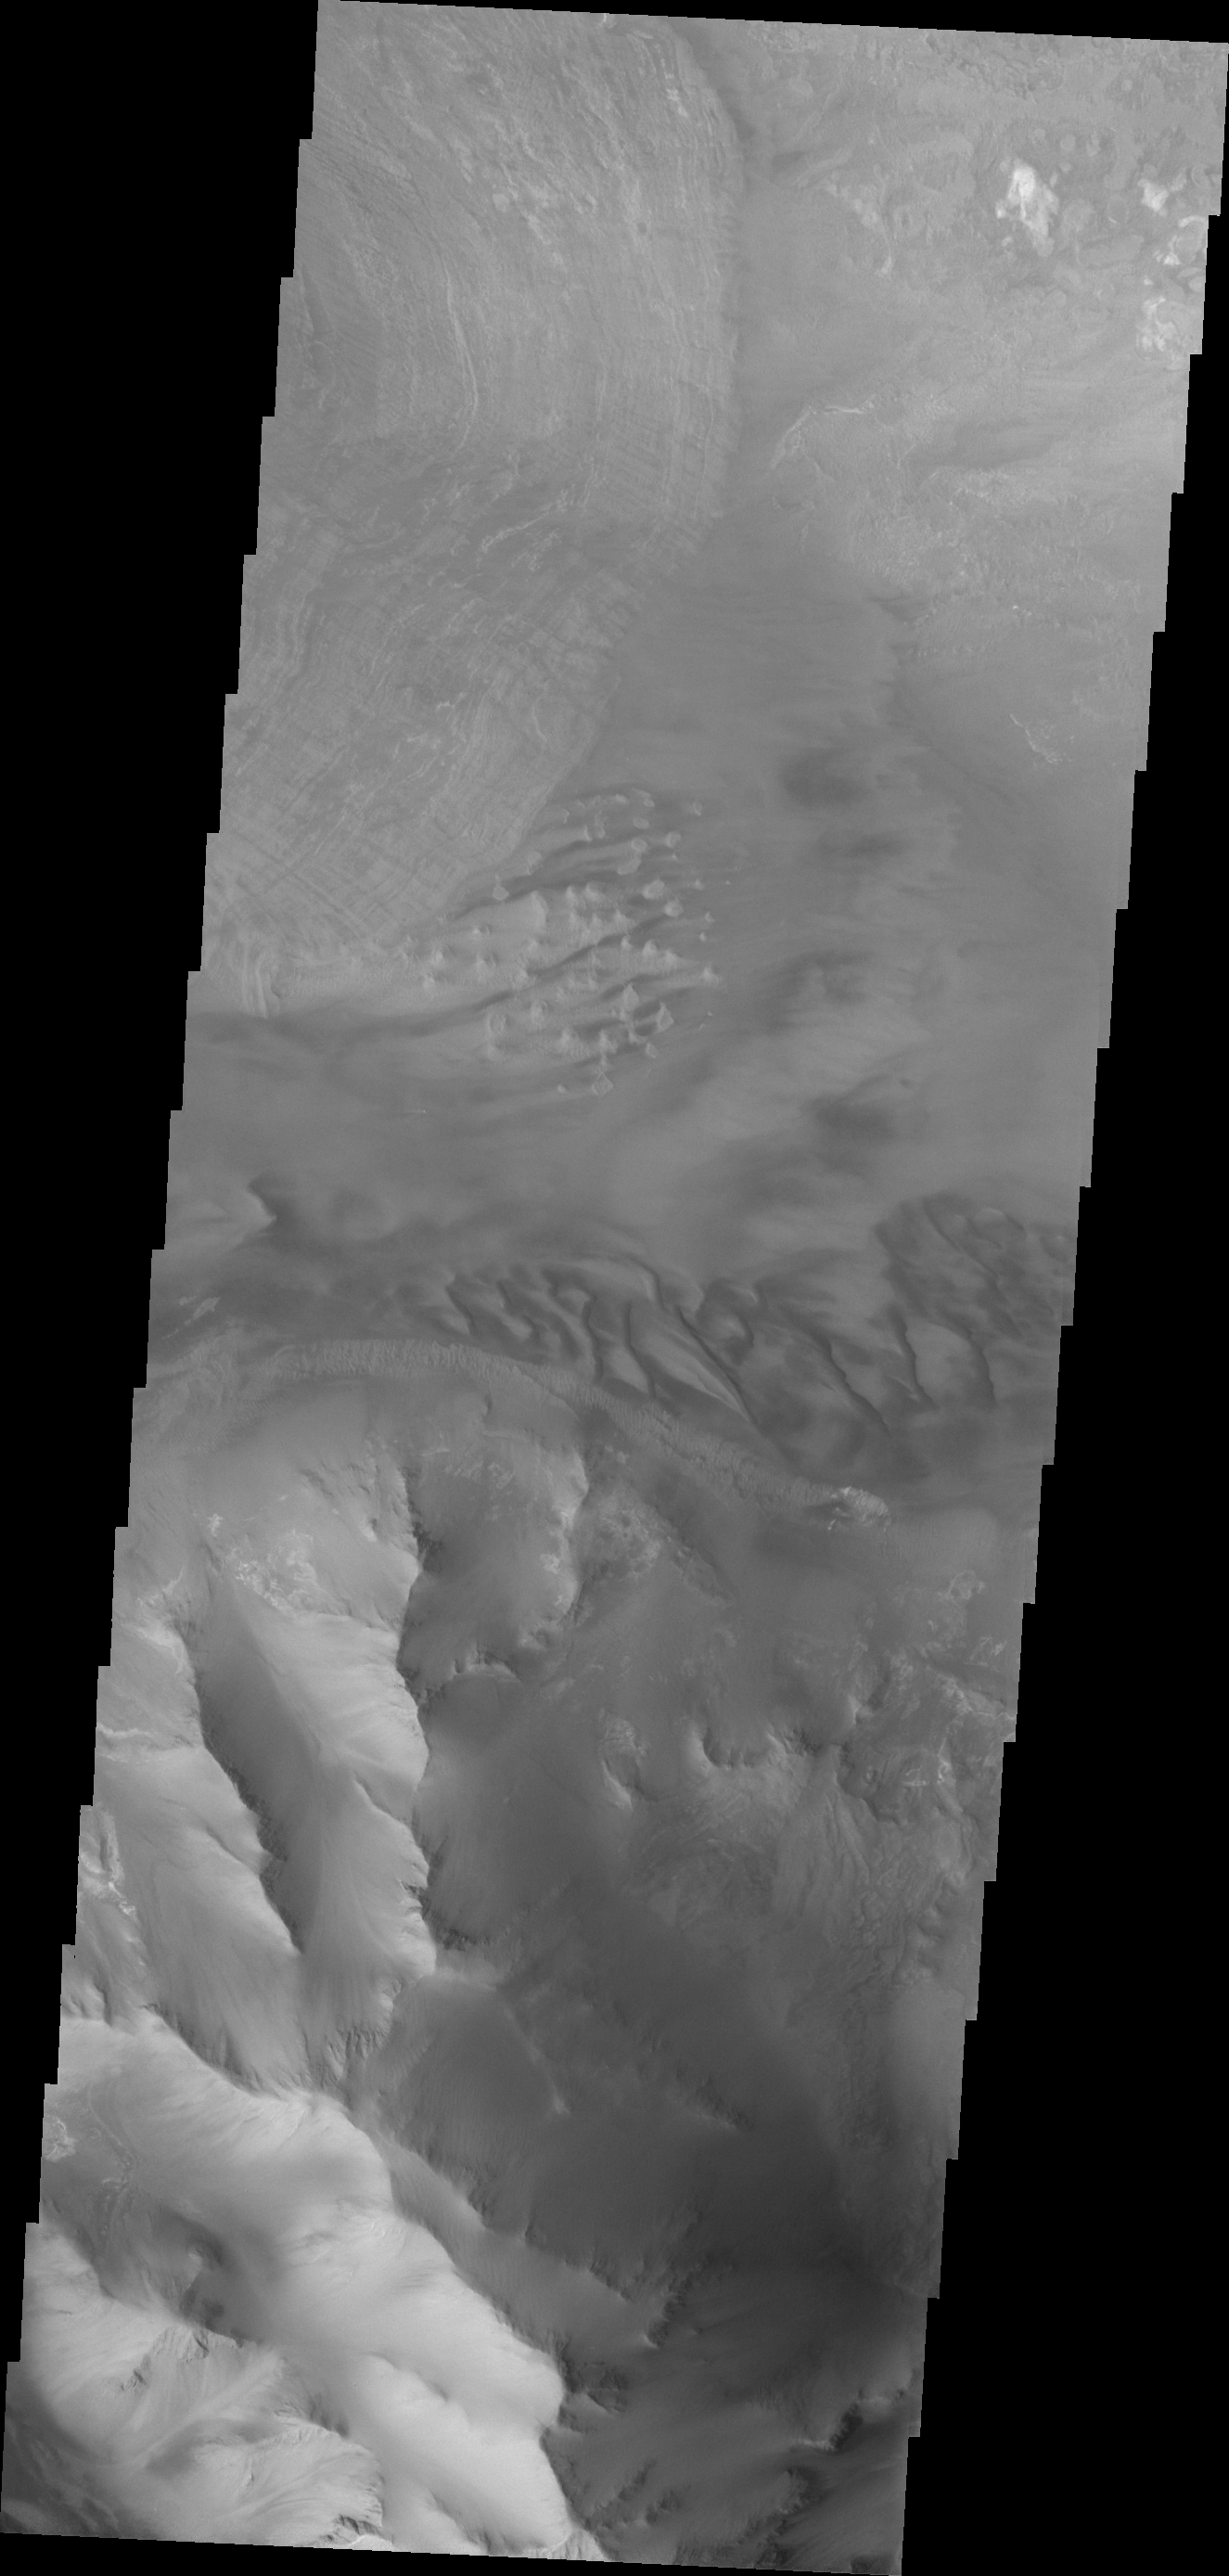

Ius Chasma

Dunes and the distal end of a landslide deposit are evident in this VIS image of eastern Ius Chasma.

Credit: NASA/JPL/ASU